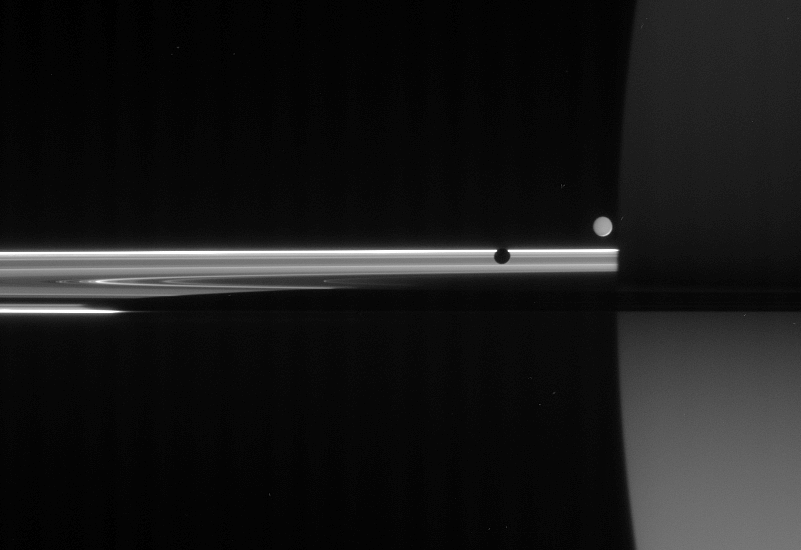

Light from Many Paths

The unlit side of the rings glows with scattered sunlight as two moons circle giant Saturn. The light reaching Cassini in this view has traveled many paths before being captured.

At left, Mimas (397 kilometers, or 247 miles across) presents its dark side. Enceladus (505 kilometers, or 314 miles across), on the far side of the rings, is lit by “Saturnshine,” or reflected sunlight coming from the planet. Saturn, in turn, is faintly lit in the south by light reflecting off the rings.

Saturn’s shadow darkens the rings, tapering off toward the left side of this view.

The image was taken in visible light with the Cassini spacecraft narrow-angle camera on June 11, 2006 at a distance of approximately 3.9 million kilometers (2.5 million miles) from Mimas, 4.3 kilometers (2.7 millionmiles) from Enceladus and 4.1 million kilometers (2.6 million miles) from Saturn. Image scale is 25 kilometers (16 million miles) per pixel on Saturn.

The Cassini-Huygens mission is a cooperative project of NASA, the European Space Agency and the Italian Space Agency. The Jet Propulsion Laboratory, a division of the California Institute of Technology in Pasadena, manages the mission for NASA’s Science Mission Directorate, Washington, D.C. The Cassini orbiter and its two onboard cameras were designed, developed and assembled at JPL. The imaging operations center is based at the Space Science Institute in Boulder, Colo.

Credit: NASA/JPL/Space Science Institute